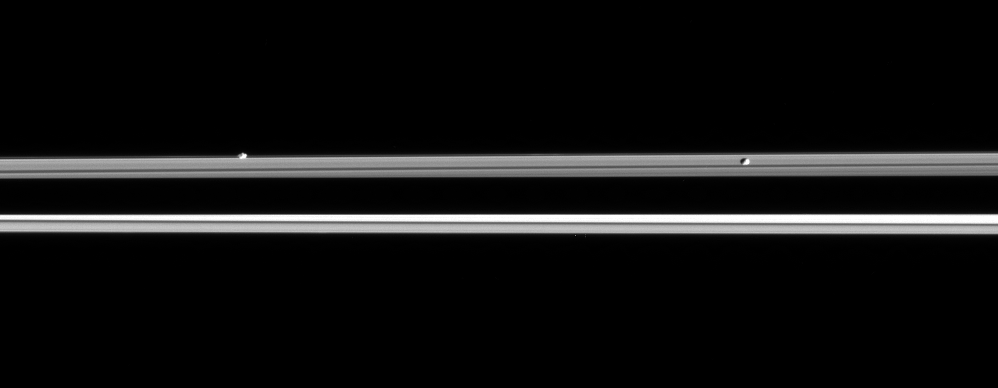

Racing Rocks

Saturn’s moon Prometheus chases Pandora in this Cassini view, but the outcome of their race has already been decided by gravity. Prometheus orbits closer to Saturn and thus moves faster than does Pandora.

Prometheus is 102 kilometers (63 miles) across. Pandora is 84 kilometers (52 miles) across.

This view is from a third of a degree beneath the ringplane. Familiar ring features that are visible from higher angles above the rings are foreshortened here. The planet’s dark shadow stretches across the ringplane at center.

The image was taken in visible light with the Cassini spacecraft narrow-angle camera on Sept. 8, 2005, at a distance of approximately 1.8 million kilometers (1.1 million miles) from Saturn. The image scale is 10 kilometers (6 miles) per pixel on Prometheus and Pandora.

The Cassini-Huygens mission is a cooperative project of NASA, the European Space Agency and the Italian Space Agency. The Jet Propulsion Laboratory, a division of the California Institute of Technology in Pasadena, manages the mission for NASA’s Science Mission Directorate, Washington, D.C. The Cassini orbiter and its two onboard cameras were designed, developed and assembled at JPL. The imaging operations center is based at the Space Science Institute in Boulder, Colo.

Credit: NASA/JPL/Space Science Institute